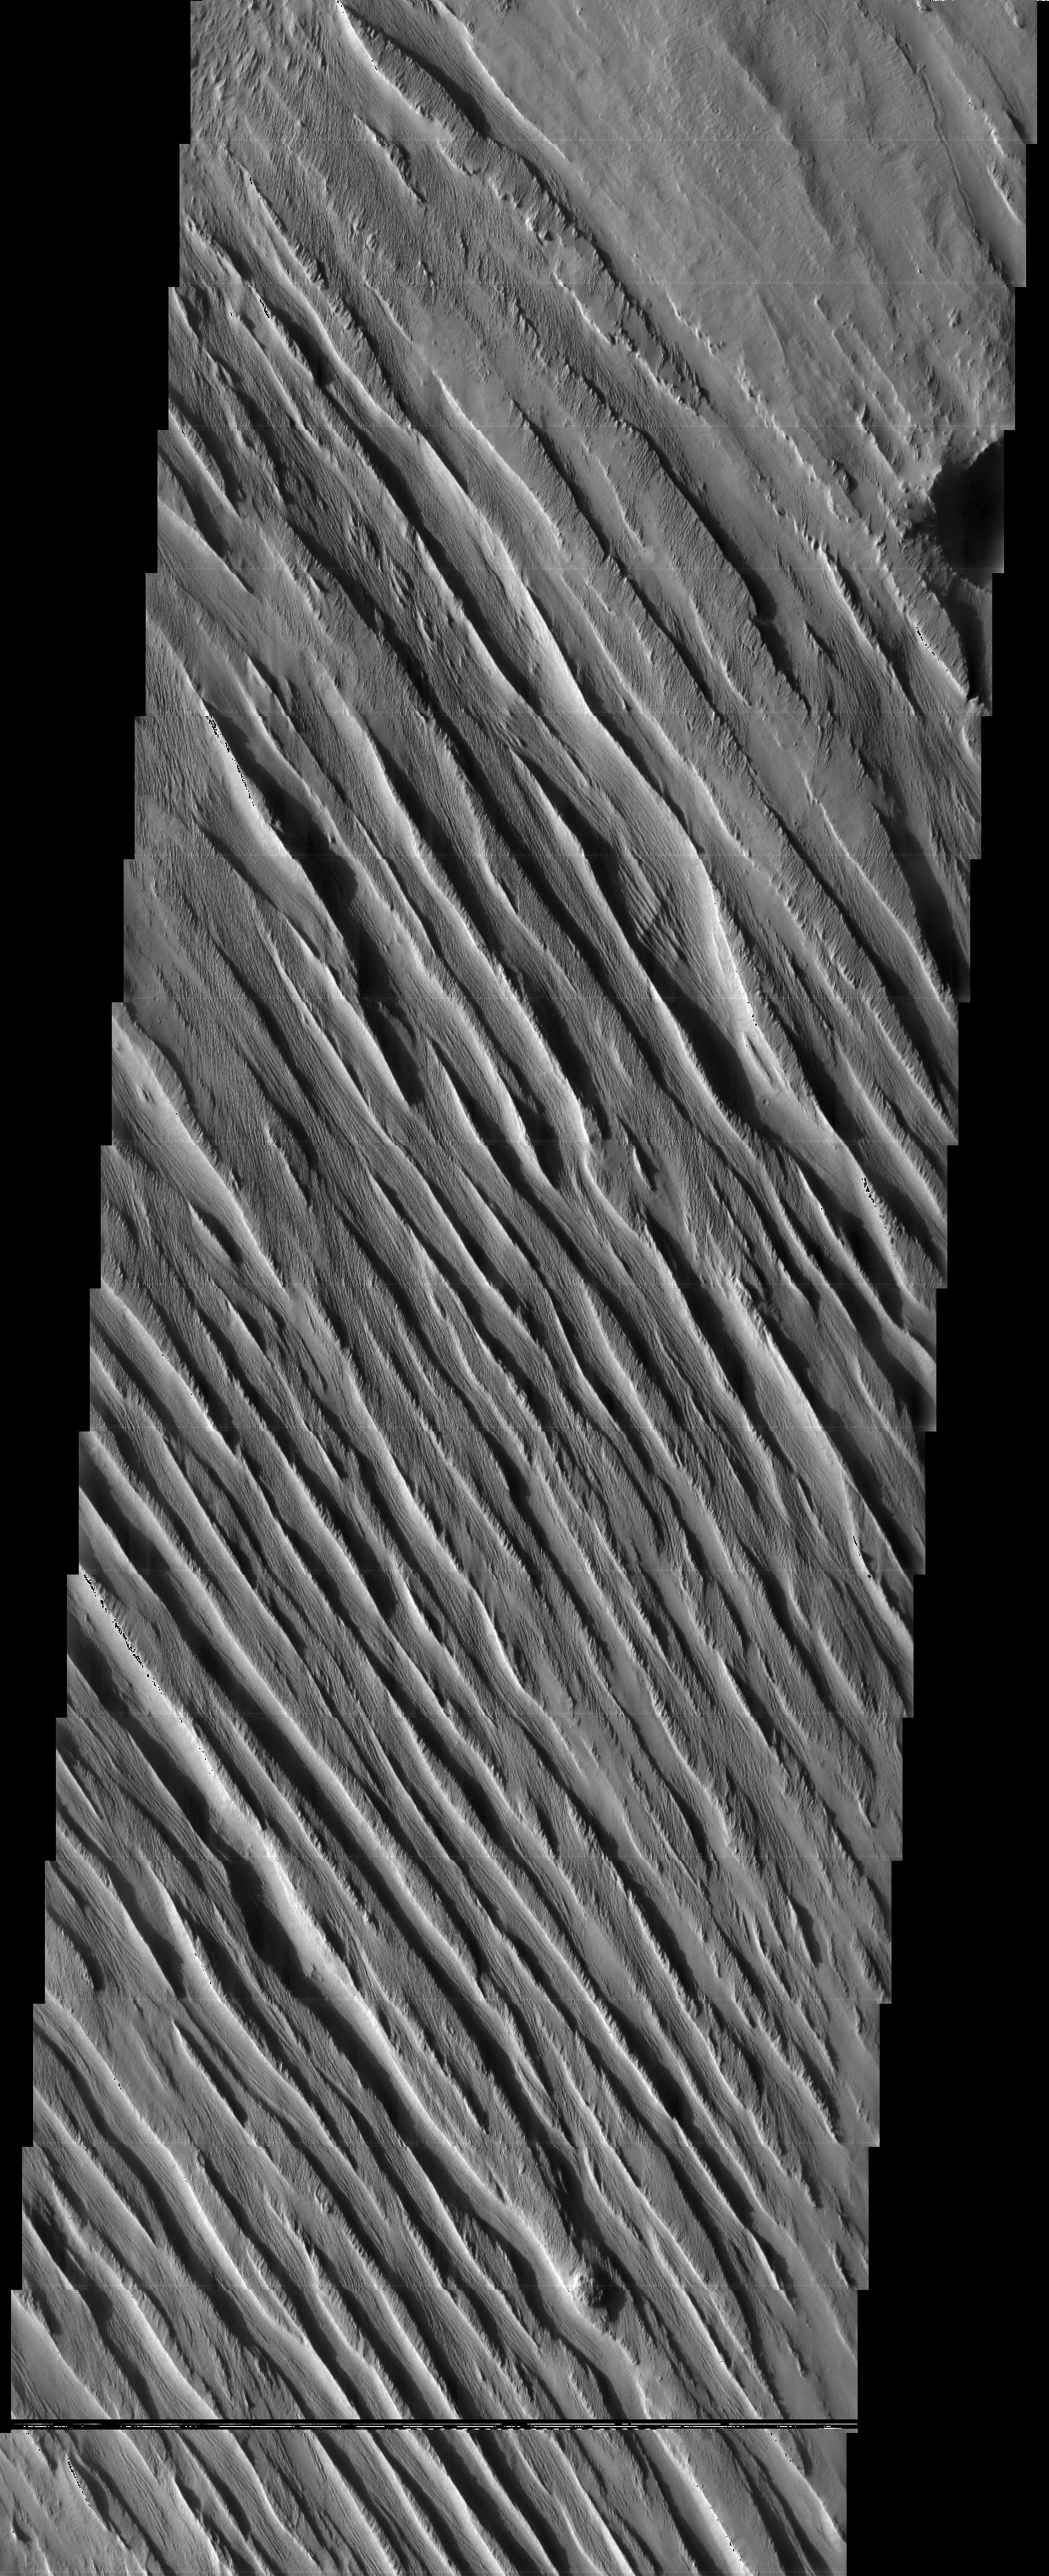

Memnonia Sulci

The wind-sculpted yardangs in this scene are part of the Medusae Fossae Formation, a regionally extensive geologic unit that probably was produced from the accumulation of volcanic ash. The yardangs occur at multiple scales and orientations, perhaps an indication of variations in wind direction and magnitude that could be the result of climate change.

Note: this THEMIS visual image has not been radiometrically nor geometrically calibrated for this preliminary release. An empirical correction has been performed to remove instrumental effects. A linear shift has been applied in the cross-track and down-track direction to approximate spacecraft and planetary motion. Fully calibrated and geometrically projected images will be released through the Planetary Data System in accordance with Project policies at a later time.

NASA’s Jet Propulsion Laboratory manages the 2001 Mars Odyssey mission for NASA’s Office of Space Science, Washington, D.C. The Thermal Emission Imaging System (THEMIS) was developed by Arizona State University, Tempe, in collaboration with Raytheon Santa Barbara Remote Sensing. The THEMIS investigation is led by Dr. Philip Christensen at Arizona State University. Lockheed Martin Astronautics, Denver, is the prime contractor for the Odyssey project, and developed and built the orbiter. Mission operations are conducted jointly from Lockheed Martin and from JPL, a division of the California Institute of Technology in Pasadena.

Image information: VIS instrument. Latitude -5.6, Longitude 184.1 East (175.9 West). 19 meter/pixel resolution.

Credit: NASA/JPL/Arizona State University